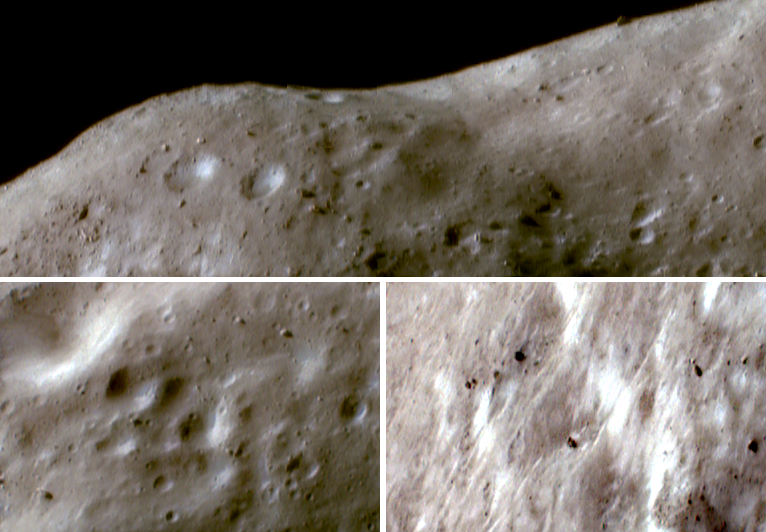

The Subtle Colors of Eros

NEAR Shoemaker took these images of Eros on October 16, 2000, while orbiting 54 kilometers (34 miles) above the asteroid. They are shown in false color, constructed from images taken in green light and two different wavelengths of infrared light. Surface materials that have been darkened and reddened by the solar wind and micrometeorite impacts appear as pale brown, whereas fresher materials exposed from the subsurface on steep slopes appear in bright whites or blues. Compared with Gaspra and Ida, similar asteroids imaged in color from the Galileo spacecraft, Eros exhibits large brightness variations but only subtle color variations.

The top panorama shows the rounded rim of the saddle-shaped feature Himeros. The fresh, bright materials appear in localized patches set on a background of older fragmental debris, or regolith. In most regions of Eros, such as in the panorama and the view at lower left, the bright patches are strongly concentrated on the inner walls craters. However, on the inner wall of Himeros (lower right), steep slopes are extensive and the bright material appears as pervasive, scattered patches.

Built and managed by The Johns Hopkins University Applied Physics Laboratory, Laurel, Maryland, NEAR was the first spacecraft launched in NASA’s Discovery Program of low-cost, small-scale planetary missions. See the NEAR web page at http://near.jhuapl.edu/ for more details.

Credit: NASA/JPL/JHUAPL